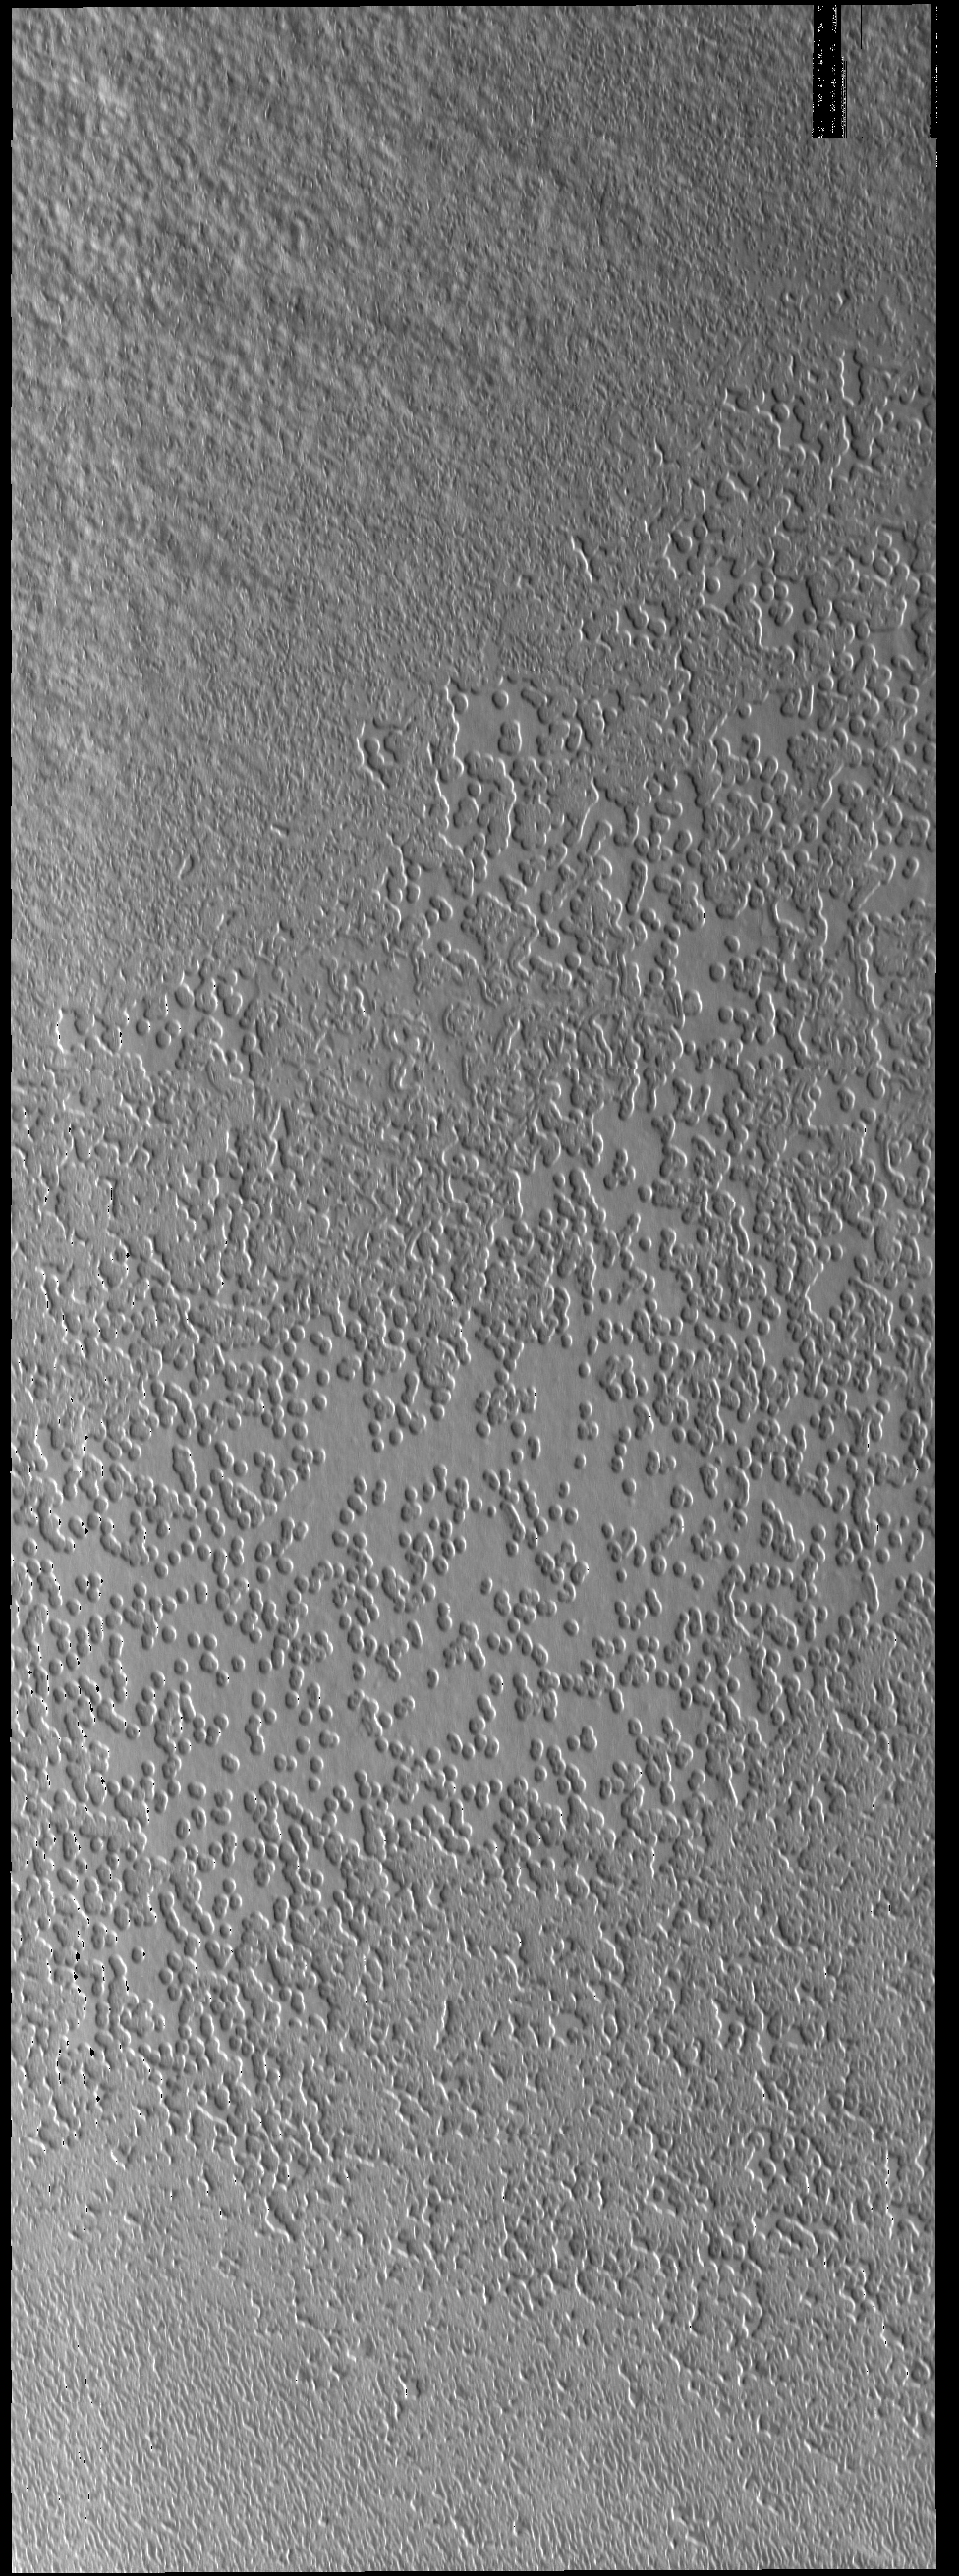

South Polar Texture

This VIS image of the south polar cap shows a surface with hundreds of circular depressions. This texture similar in appearance to swiss cheese.

Credit: NASA/JPL-Caltech/ASU